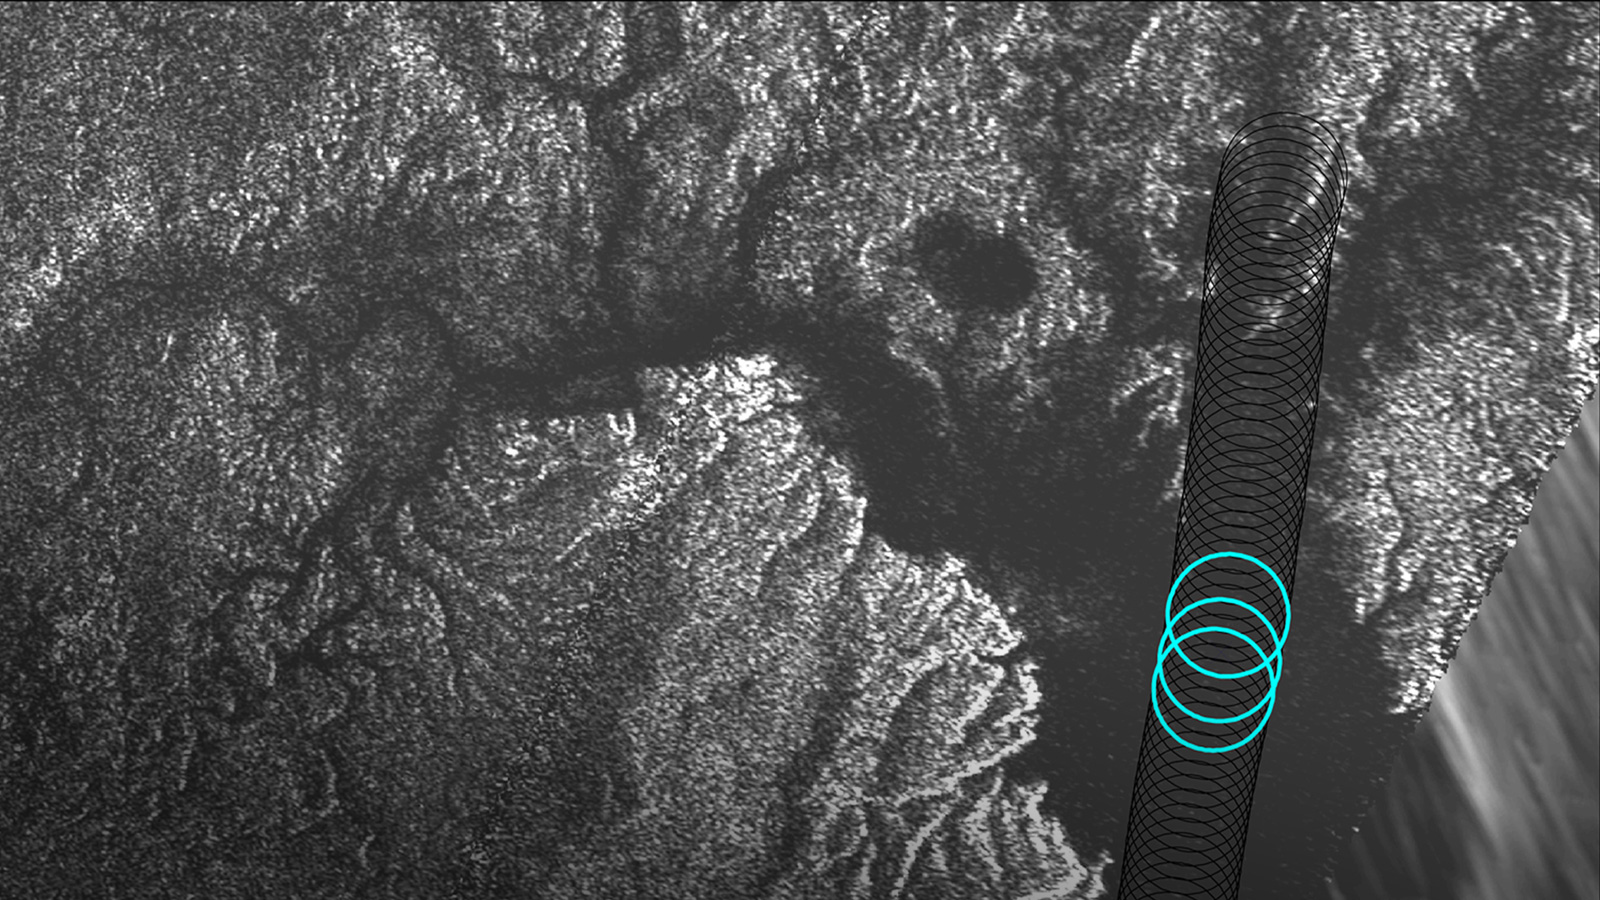

Plumbing Coastal Depths in Titan’s Kraken Mare

Annotated Image

Radar data from NASA’s Cassini spacecraft reveal the depth of liquid methane/ethane seas on Saturn’s moon Titan.

Cassini’s Titan flyby on August 21, 2014, included a segment designed to collect altimetry (or height) data, using the spacecraft’s radar instrument, along a 120-mile (200-kilometer) shore-to-shore track on Kraken Mare, Titan’s largest hydrocarbon sea. For a 25-mile (40-kilometer) stretch of this data, along the sea’s eastern shoreline, Cassini’s radar beam bounced off the sea bottom and back to the spacecraft, revealing the sea’s depth in that area. Observations in this region, near the mouth of a large, flooded river valley, showed depths ranging from 66 to 115 feet (20 to 35 meters).

Plots of three radar echoes are shown at left, indicating depths of 89 feet (27 meters), 108 feet (33 meters) and 98 feet (30 meters), respectively. The altimetry echoes show the characteristic double-peaked returns of a bottom-reflection. The tallest peak represents the sea surface; the shorter of the pair represents the sea bottom. The distance between the two peaks is a measure of the liquid’s depth.

The Synthetic Aperture Radar (SAR) image at right shows successive altimetry observations as black circles. The three blue circles indicate the locations of the three altimetry echoes shown in the plots at left.

The Cassini-Huygens mission is a cooperative project of NASA, the European Space Agency and the Italian Space Agency. NASA’s Jet Propulsion Laboratory, a division of the California Institute of Technology in Pasadena, manages the mission for NASA’s Science Mission Directorate, Washington, DC. The Cassini orbiter was designed, developed and assembled at JPL. The radar instrument was built by JPL and the Italian Space Agency, working with team members from the United States and several European countries.

Credit: NASA/JPL-Caltech/ASI/Cornell